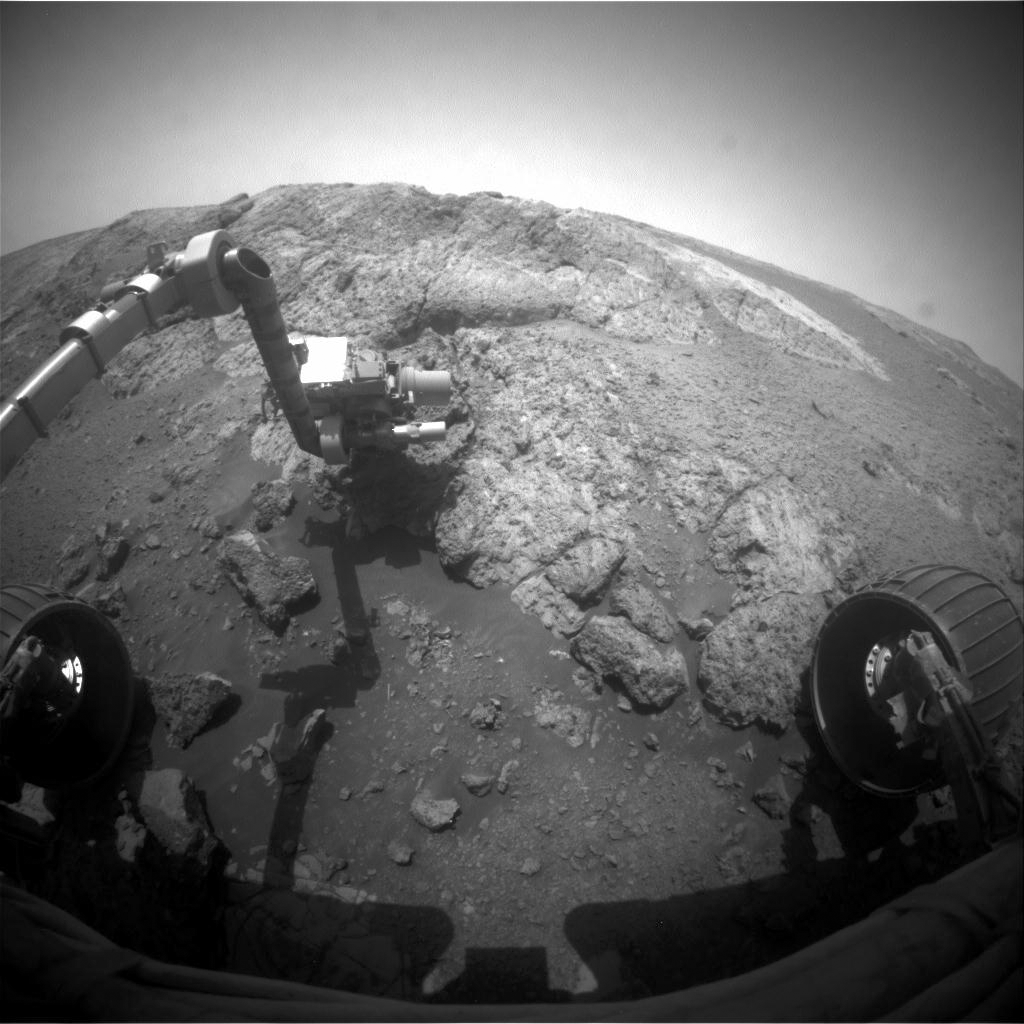

Opportunity Investigation Target “Onaping”

This image from the front hazard-avoidance camera (Hazcam) on the NASA Mars Exploration Rover Opportunity shows the rover’s arm extended for examination of a target called “Onaping” at the base of an outcrop called “Copper Cliff” in the Matijevic Hill area of the west rim of Endeavour Crater.

The image was taken during the 3,163rd Martian day, or sol, of Opportunity’s work on Mars (Dec. 16, 2012).

Credit: NASA/JPL-Caltech